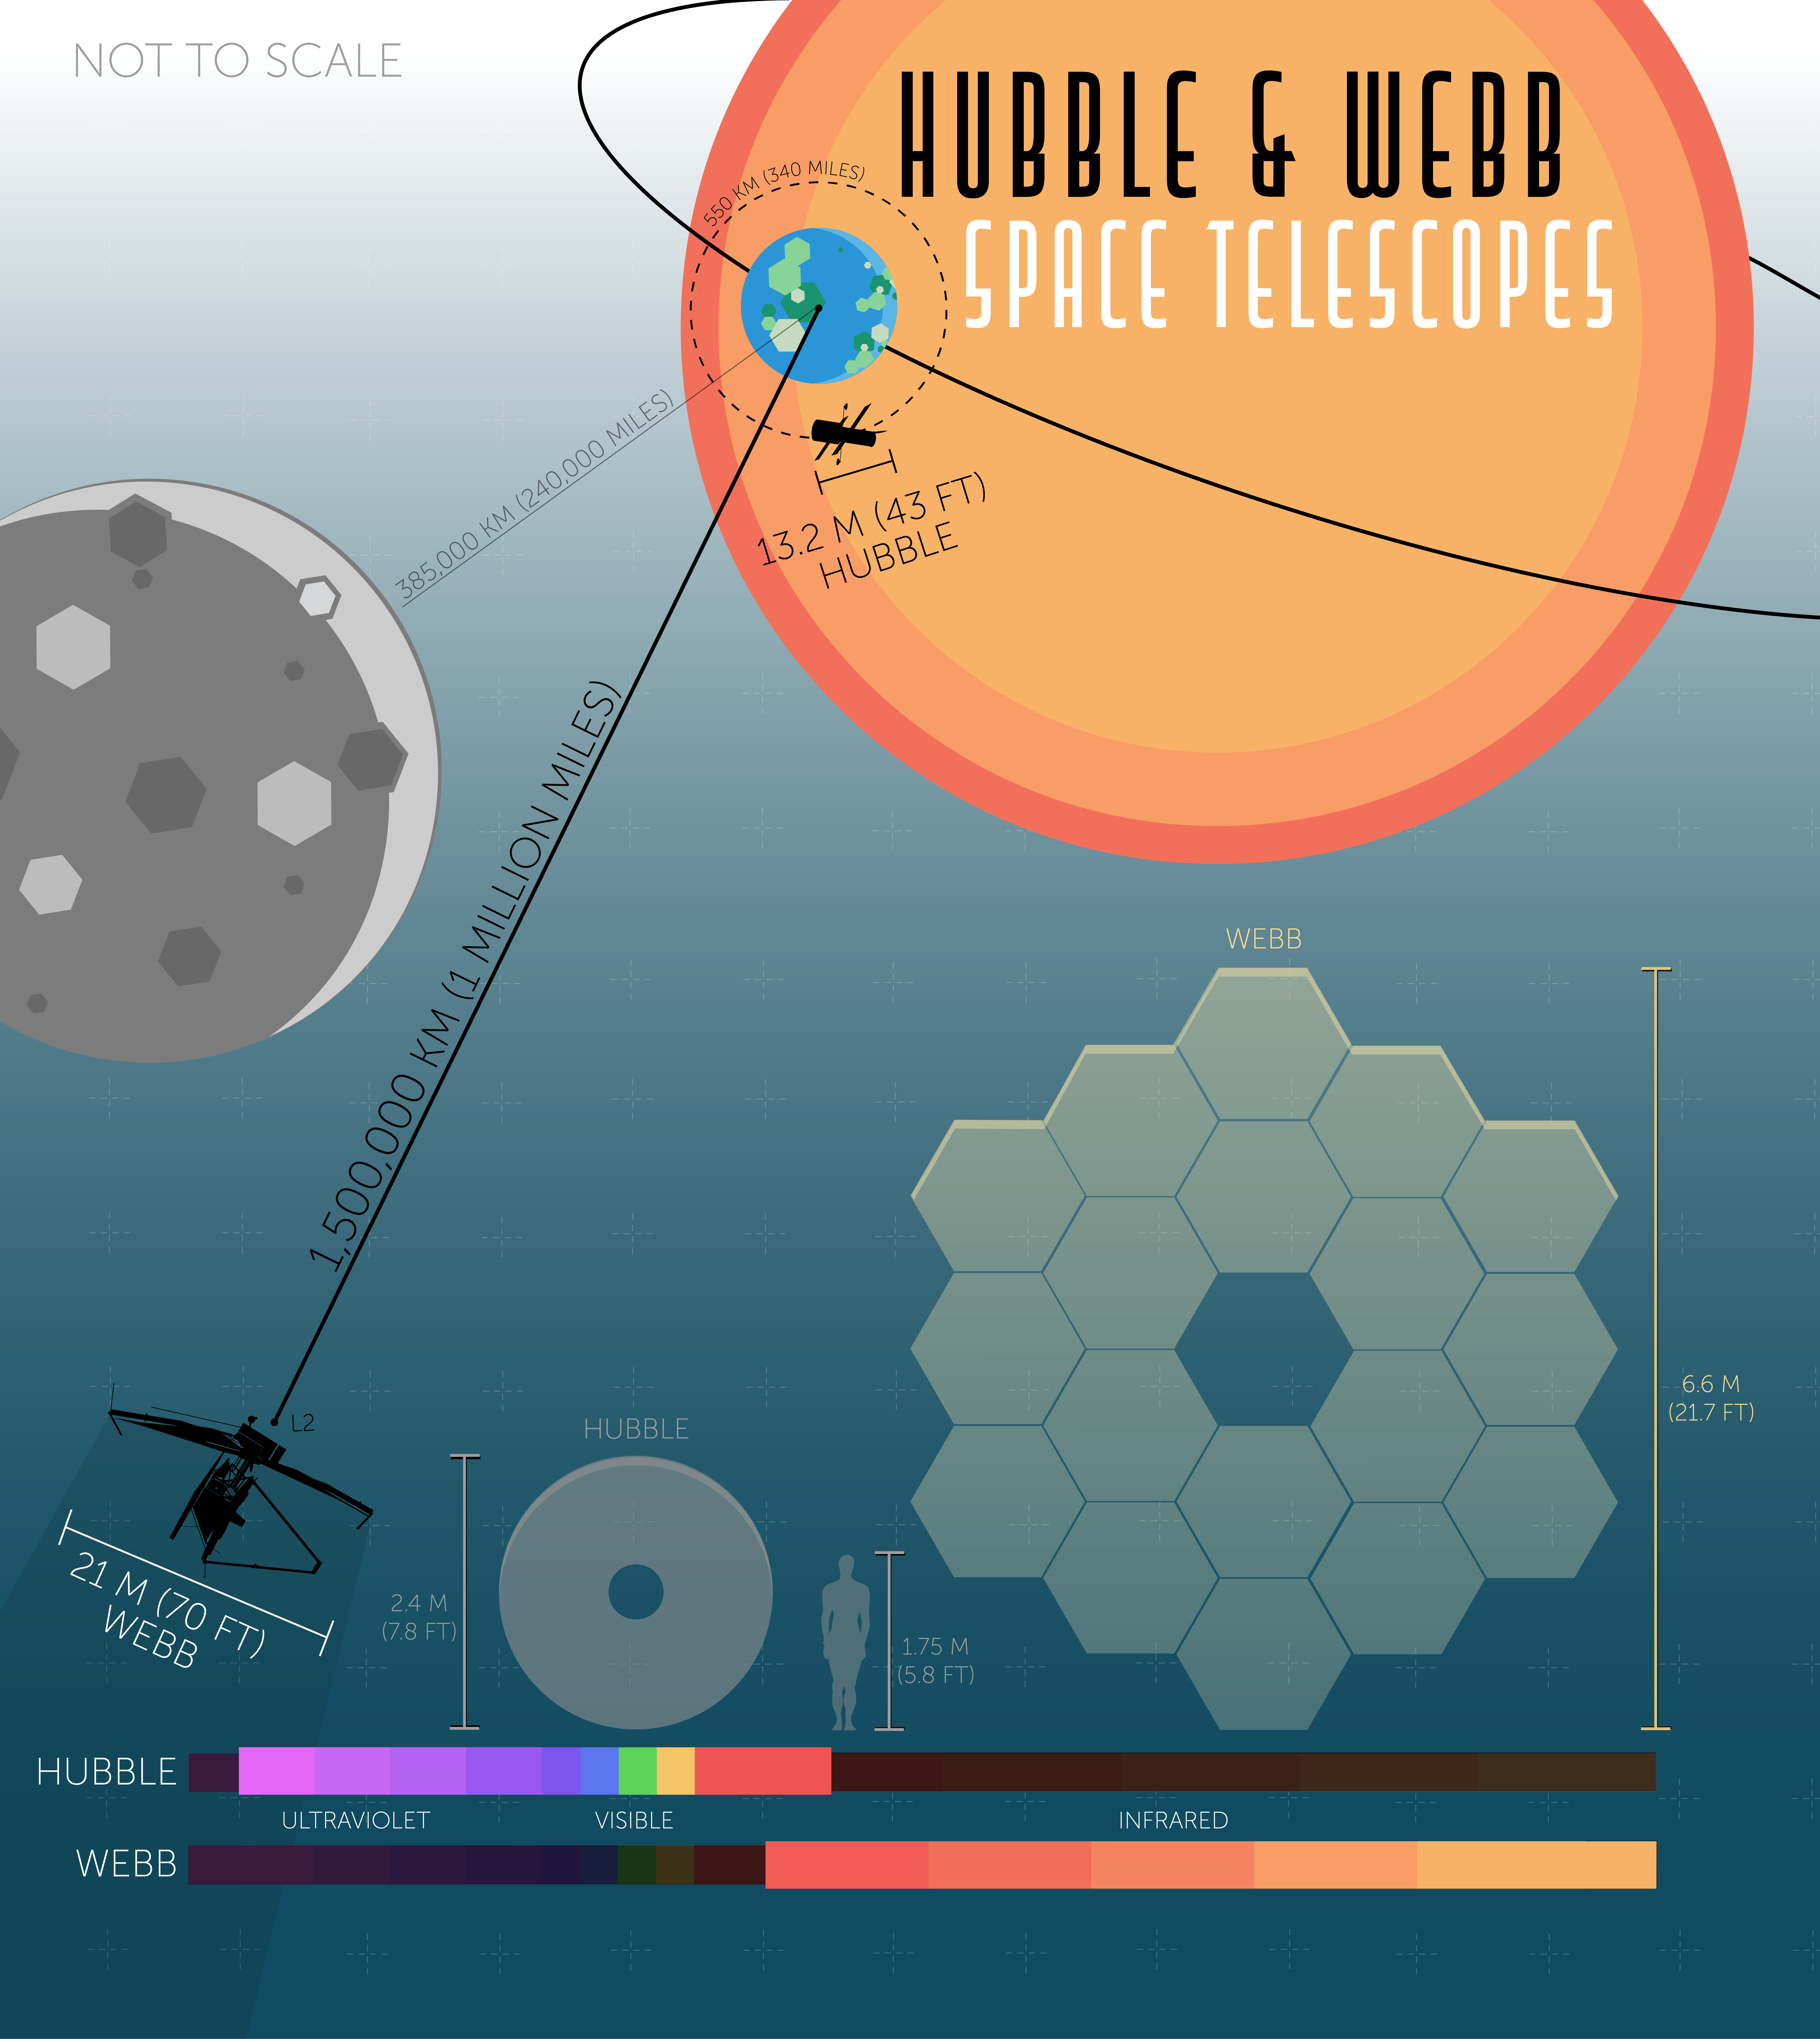

An Artistic Hubble-Webb Comparison

The Hubble and Webb Space Telescopes will be complementary observatories, and Webb will build upon many of Hubble’ amazing discoveries. The two spacecraft differ in their size, shape, orbital distance from the Earth, and wavelength coverage of light.

Credit: Image: NASA, ESA, CSA, Joseph Olmsted (STScI)